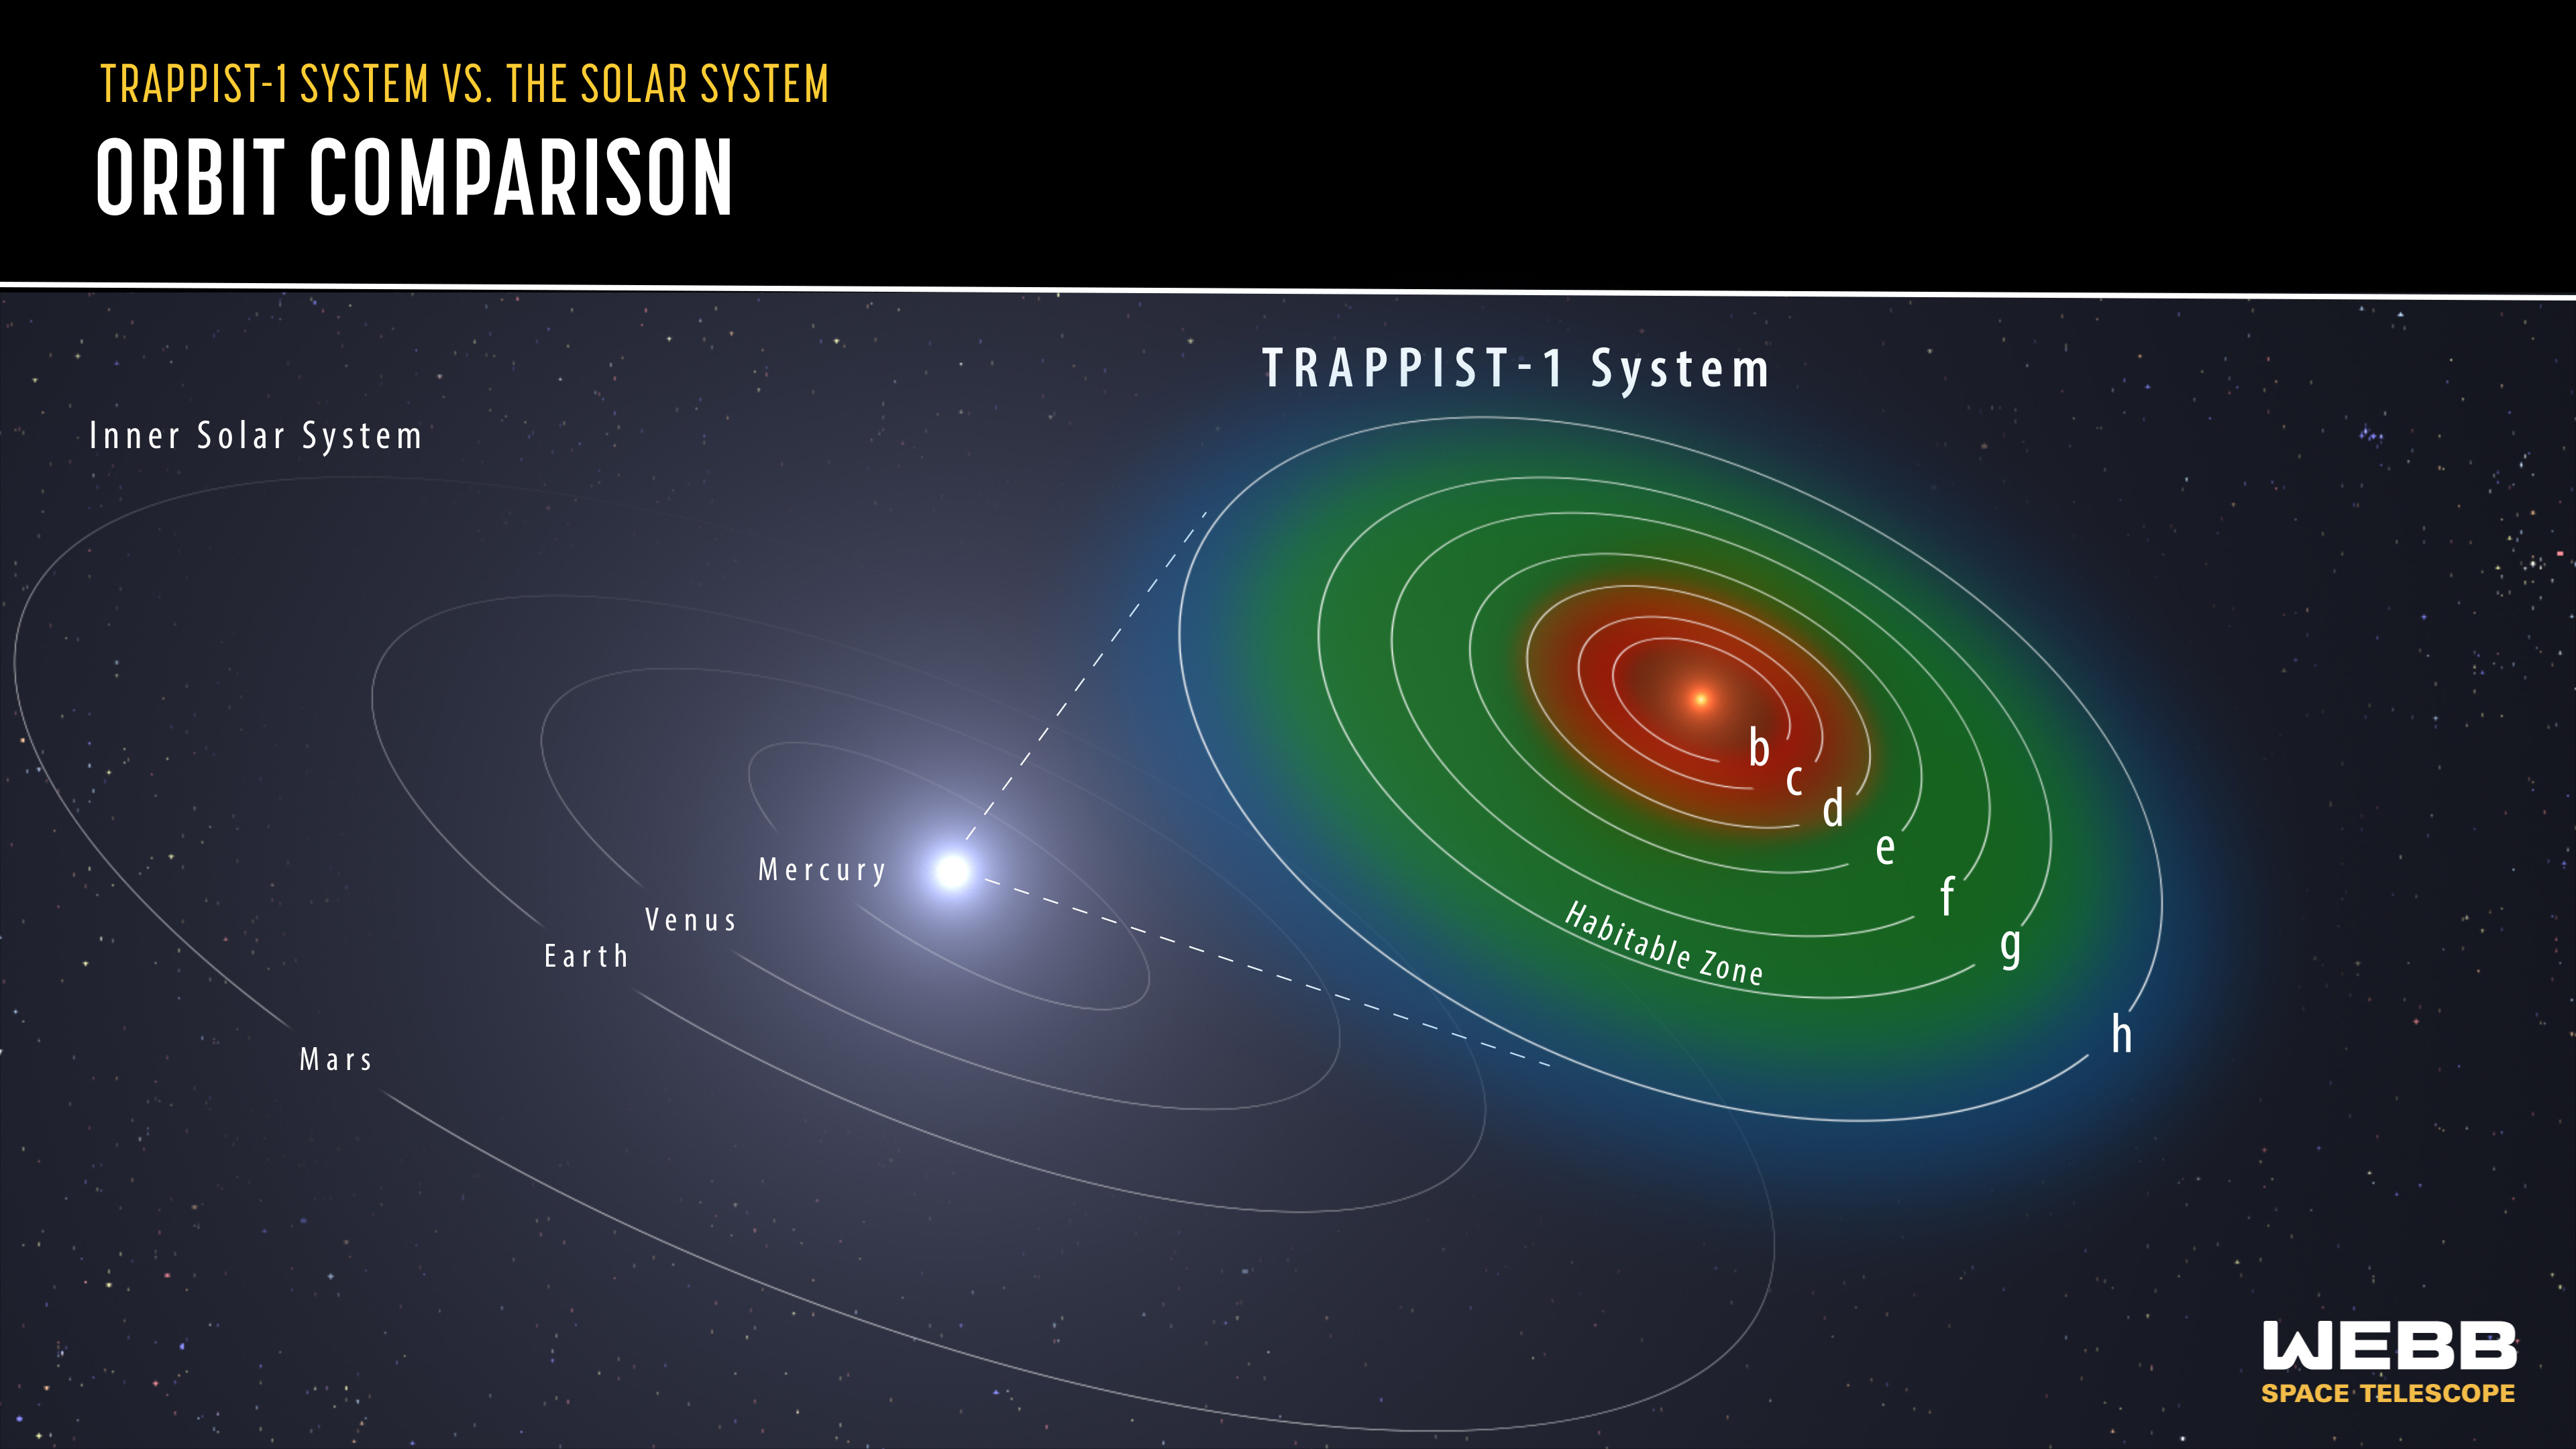

Trappist-1 System Orbit Comparison

All seven planets of the TRAPPIST-1 system orbit closer to their host star than Mercury does to the Sun. This diagram compares the orbits of the seven TRAPPIST-1 planets around their star, which are labeled from b to h, to the orbits of the inner solar system planets around the Sun. The orbital areas of TRAPPIST-1 b, c, and d are red to indicate they are too close to be in the host star’s habitable zone. TRAPPIST-1 e, f, and g are in their host star’s habitable zone (in green), the area where the conditions are just right for liquid water to exist on a planet’s surface. The orbital area of planet h is blue to indicate the planet is too far away to be in the host star’s habitable zone.

Credit: Image: NASA, ESA, CSA, Joseph Olmsted (STScI)